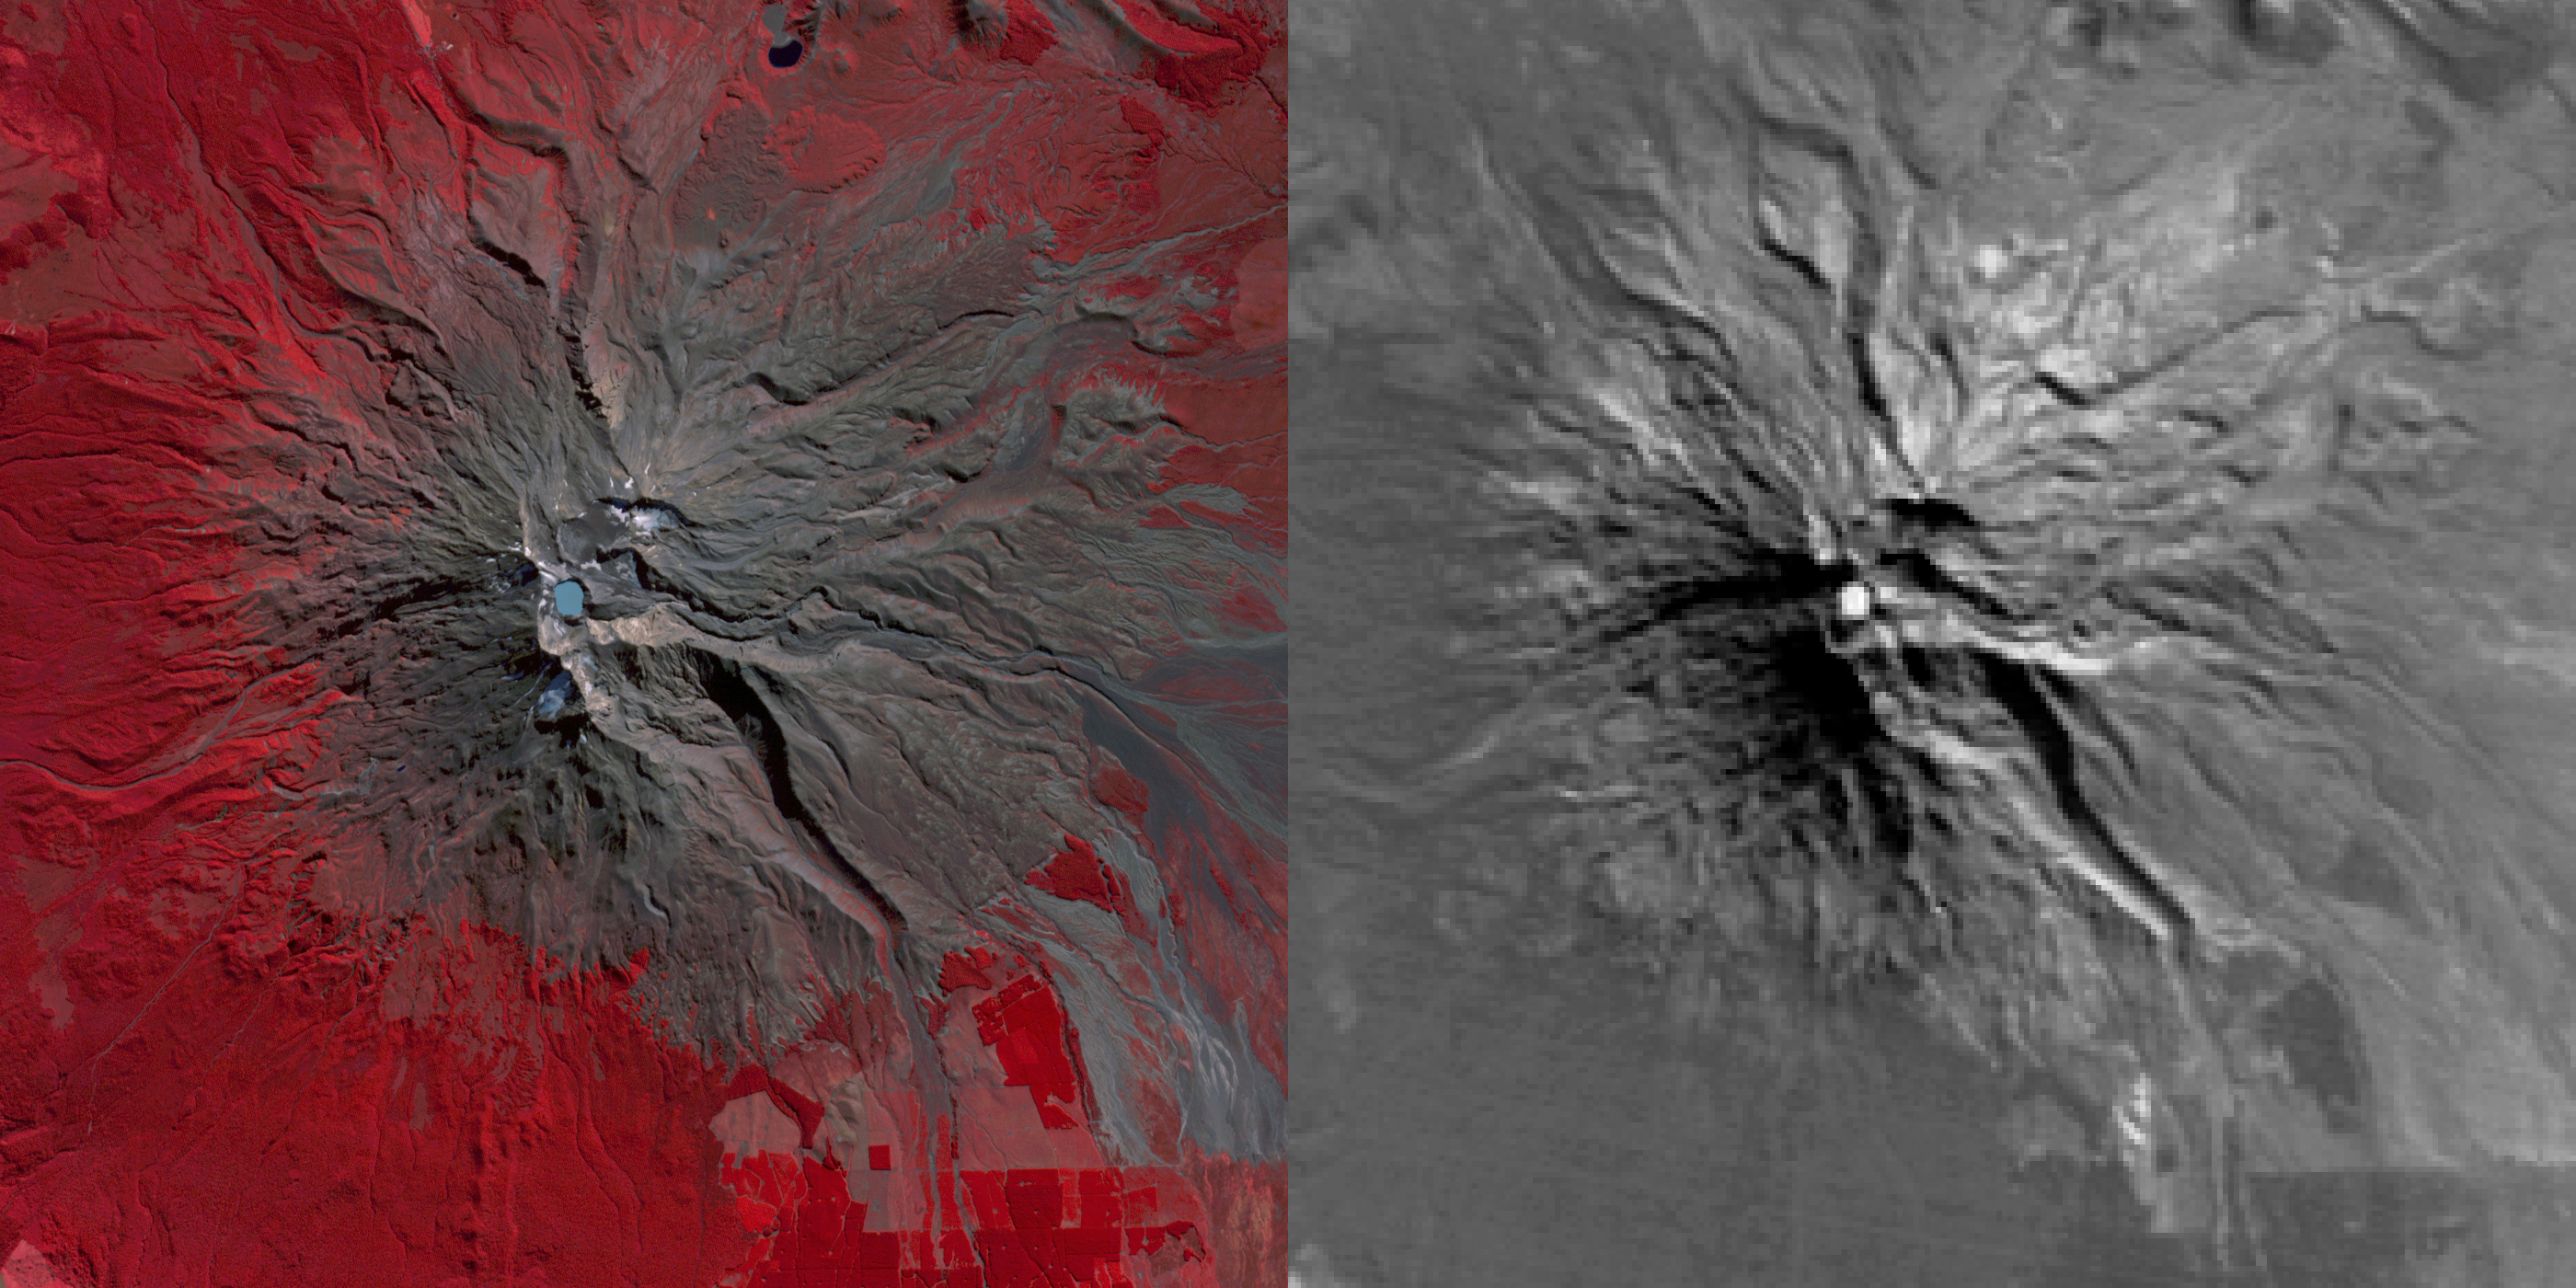

Signs of Life in Mighty New Zealand Volcano seen by NASA Spacecraft

Mount Ruapehu Volcano in New Zealand has been on a level 1 volcanic alert for some time, indicating minor volcanic unrest. Since late April 2016, the temperature of the lake in the volcano’s crater has risen from 68 to 113 degrees Fahrenheit (20 to 45 degrees Celsius). Authorities have raised the volcanic alert level to level 2, indicating “moderate to heightened volcanic unrest.” These images were acquired April 20, 2016 by the Advanced Spaceborne Thermal Emission and Reflection Radiometer (ASTER) instrument on NASA’s Terra spacecraft. The left image depicts vegetation in red, and the crater lake is light blue. The right thermal infrared image shows hotter areas in white. The images cover an area of 13 by 13 miles (21 by 21 kilometers), and are located at 39.3 degrees south, 175.6 degrees east.

With its 14 spectral bands from the visible to the thermal infrared wavelength region and its high spatial resolution of 15 to 90 meters (about 50 to 300 feet), ASTER images Earth to map and monitor the changing surface of our planet. ASTER is one of five Earth-observing instruments launched Dec. 18, 1999, on Terra. The instrument was built by Japan’s Ministry of Economy, Trade and Industry. A joint U.S./Japan science team is responsible for validation and calibration of the instrument and data products.

The broad spectral coverage and high spectral resolution of ASTER provides scientists in numerous disciplines with critical information for surface mapping and monitoring of dynamic conditions and temporal change. Example applications are: monitoring glacial advances and retreats; monitoring potentially active volcanoes; identifying crop stress; determining cloud morphology and physical properties; wetlands evaluation; thermal pollution monitoring; coral reef degradation; surface temperature mapping of soils and geology; and measuring surface heat balance.

The U.S. science team is located at NASA’s Jet Propulsion Laboratory, Pasadena, Calif. The Terra mission is part of NASA’s Science Mission Directorate, Washington, D.C.

Credit: NASA/GSFC/METI/ERSDAC/JAROS, and U.S./Japan ASTER Science Team